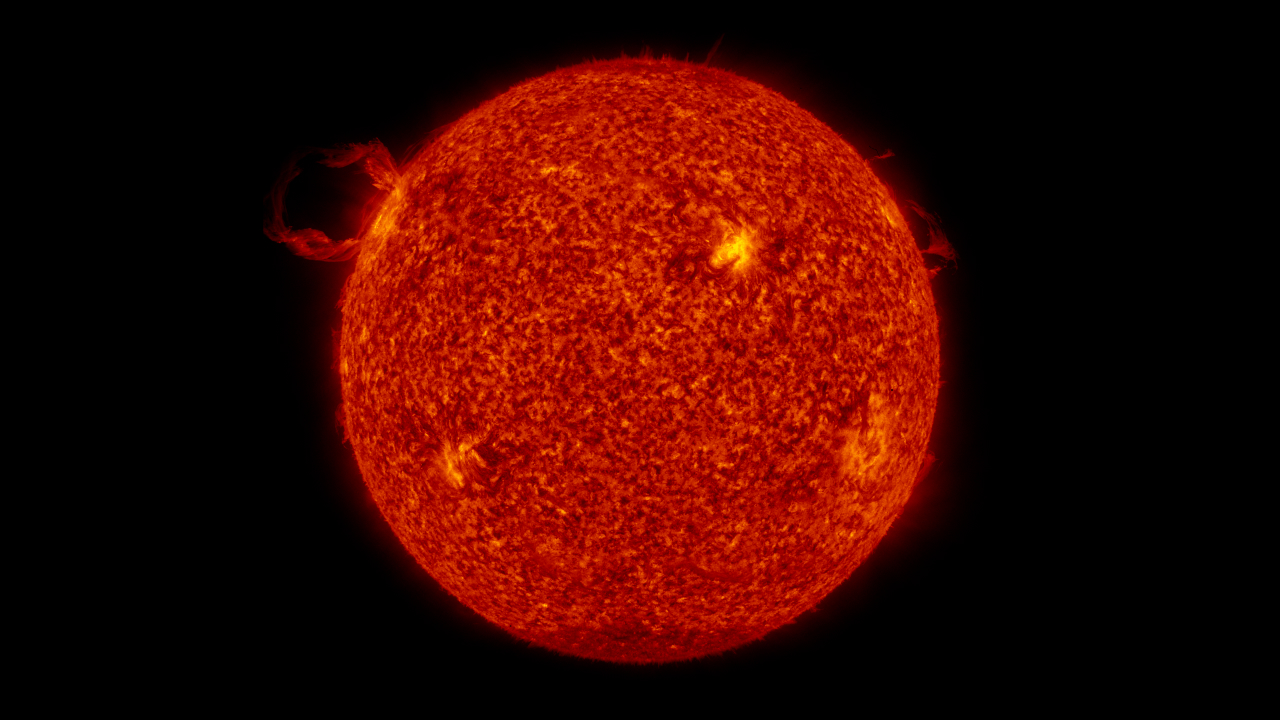

SDO:AIA Full-Disk View of Launching Filament

Full disk view of a filament launch in the SDO AIA 304 band.

Credit: NASA/GSFC/SVS/SDO